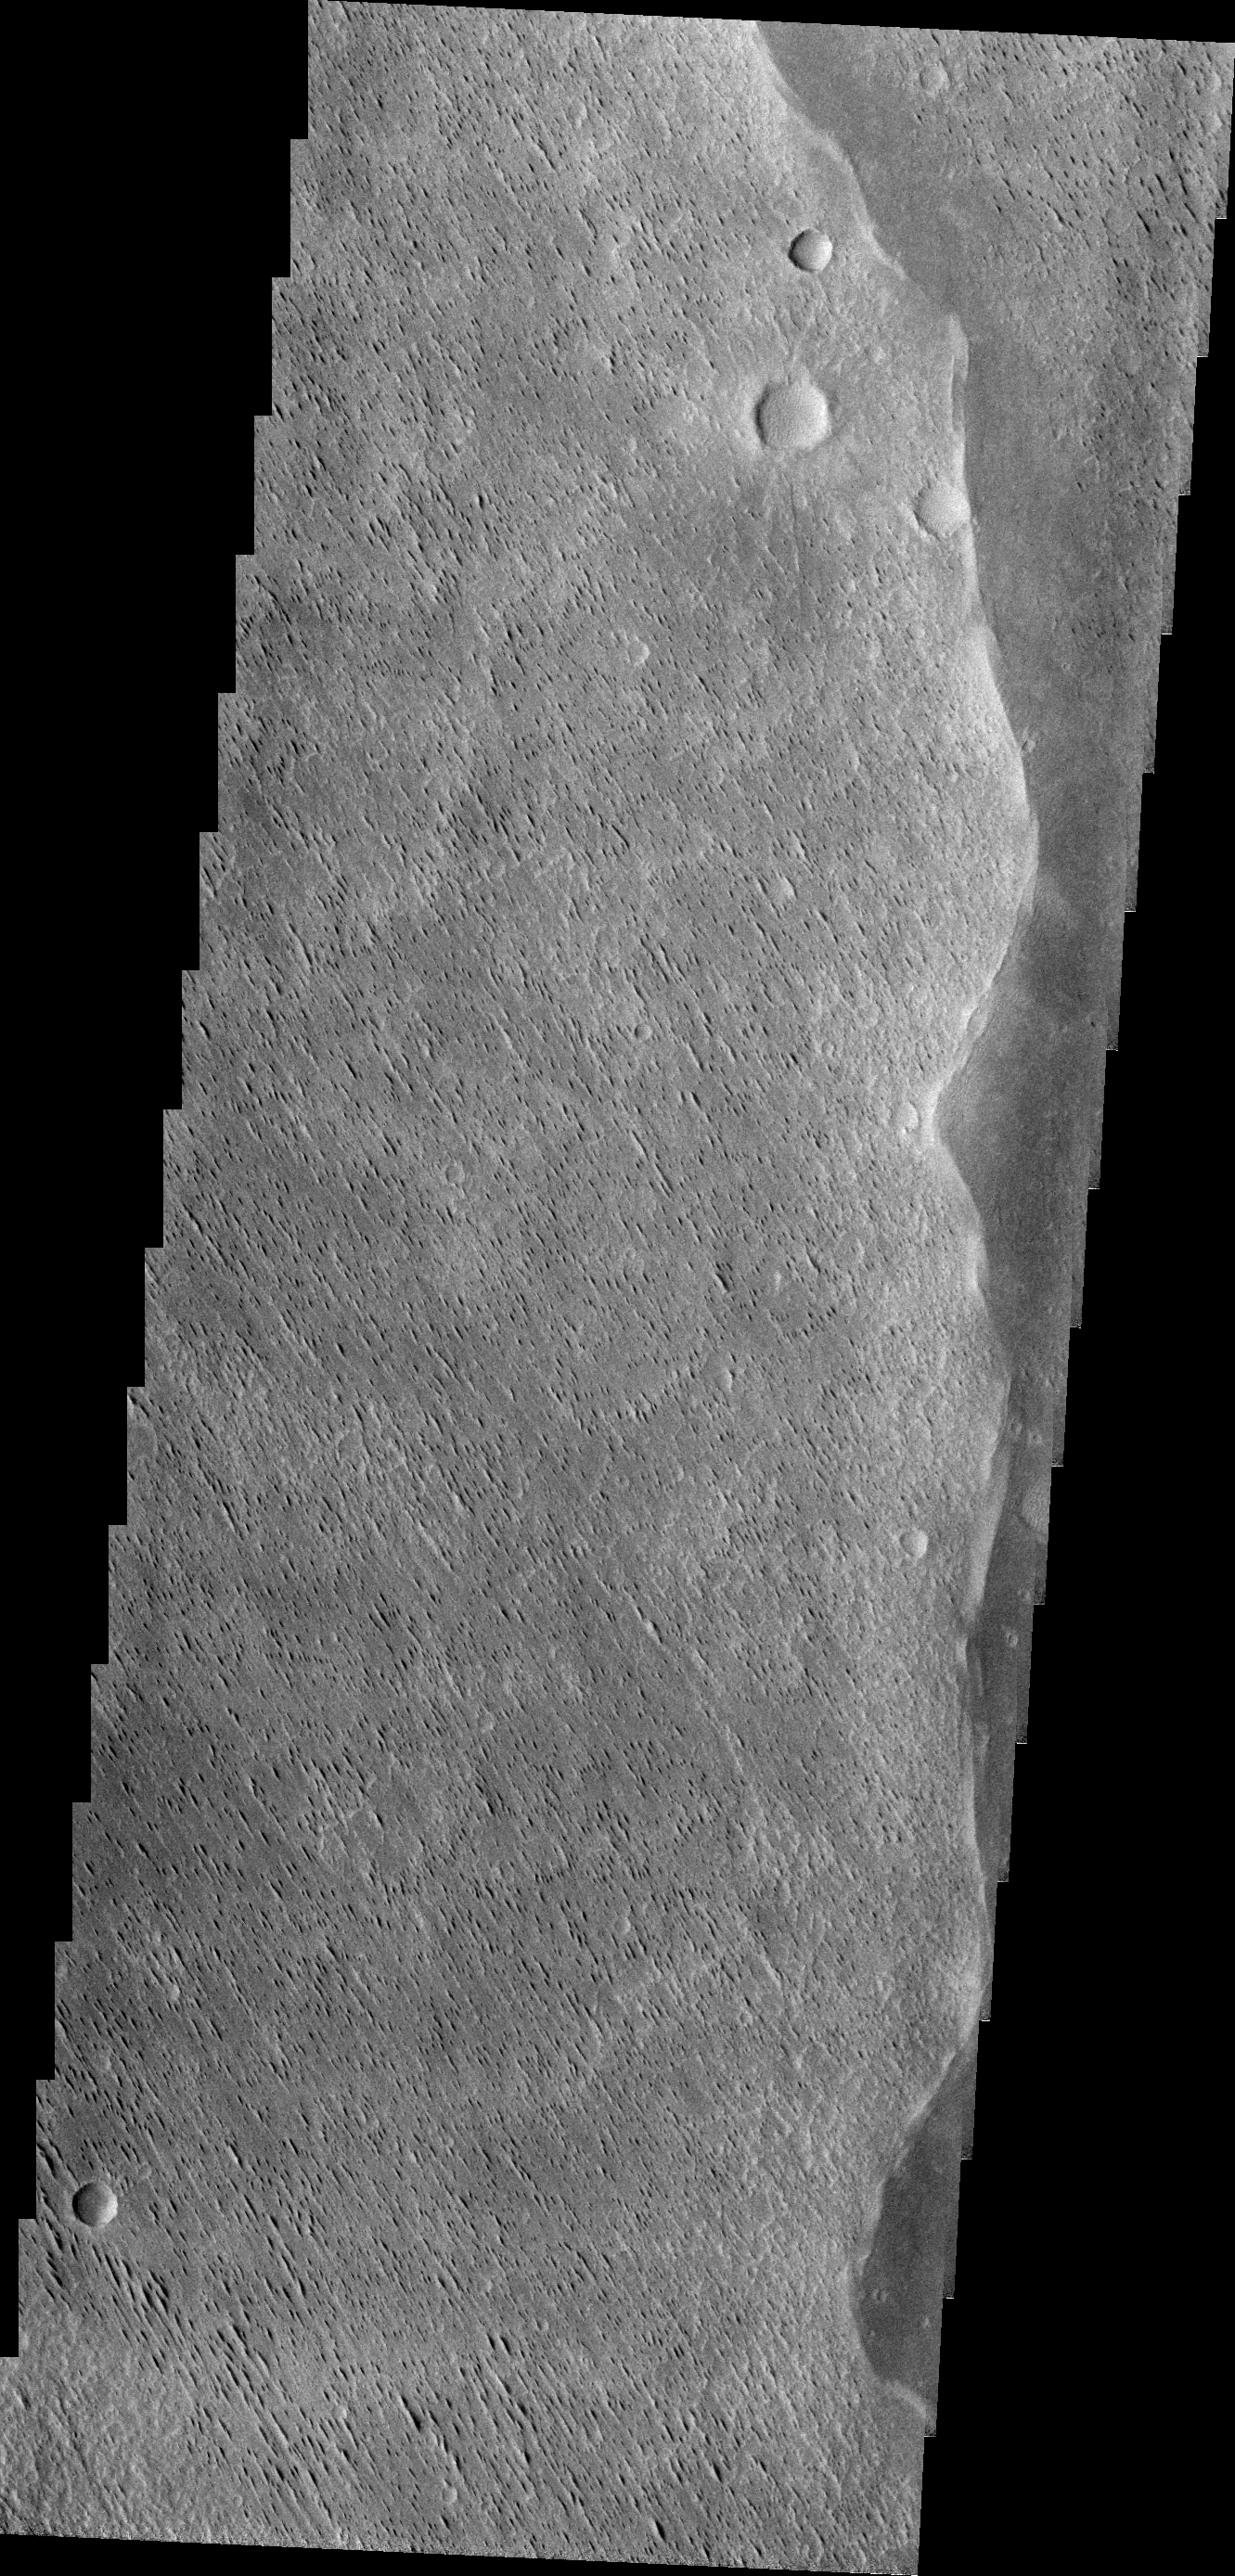

Wind Erosion

Winds have scoured this region of Elysium Planitia, sculpting the surface into the small parallel hills seen in this VIS image.

Credit: NASA/JPL/ASU